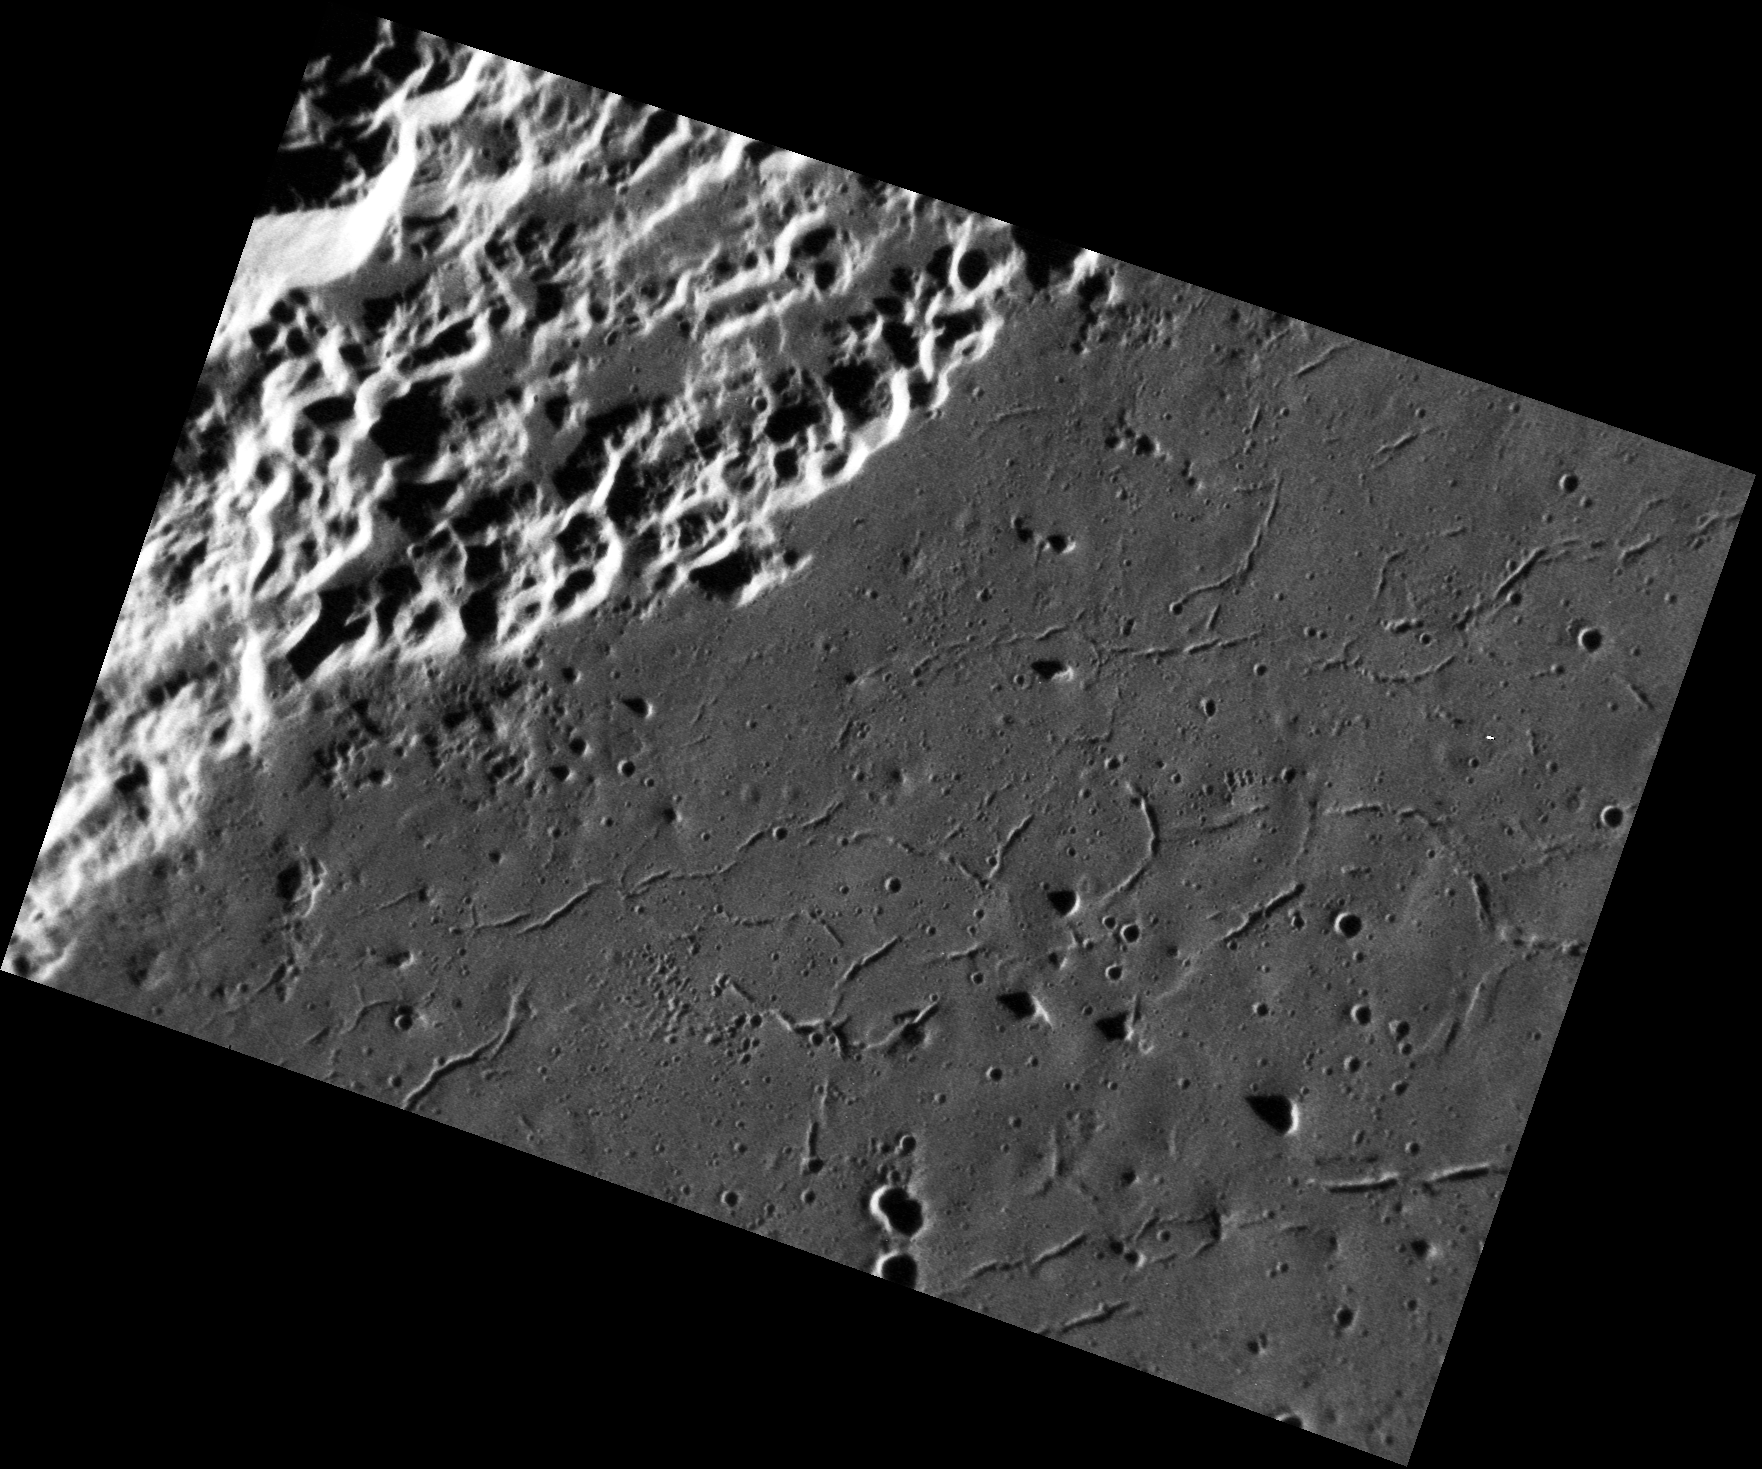

A Crack in the Floor

In this image, a portion of the 116 km- (73 mile-) diameter Abedin crater is visible. The floor of the crater is generally smooth, and hosts many small troughs that are interpreted to be graben. Graben form as the result of extensional (i.e. pull-apart) stresses, which in this case may have resulted from the cooling and solidification of either impact melt or volcanic fill inside Abedin, similar to that seen in other basins across Mercury.

This image was acquired as a high-resolution targeted observation. Targeted observations are images of a small area on Mercury’s surface at resolutions much higher than the 250-meter/pixel (820 feet/pixel) morphology base map or the 1-kilometer/pixel (0.6 miles/pixel) color base map. It is not possible to cover all of Mercury’s surface at this high resolution during MESSENGER’s one-year mission, but several areas of high scientific interest are generally imaged in this mode each week.

Date acquired: January 27, 2012
Image Mission Elapsed Time (MET): 236192195
Image ID: 1320489
Instrument: Narrow Angle Camera (NAC) of the Mercury Dual Imaging System (MDIS)
Center Latitude: 62.63°
Center Longitude: 348.5° E
Resolution: 21 meters/pixel
Scale: This image is 37 km (23 miles) wide from left corner to right corner
Incidence Angle: 80.6°
Emission Angle: 46.4°
Phase Angle: 127.1°

The MESSENGER spacecraft is the first ever to orbit the planet Mercury, and the spacecraft’s seven scientific instruments and radio science investigation are unraveling the history and evolution of the Solar System’s innermost planet. Visit the Why Mercury? section of this website to learn more about the key science questions that the MESSENGER mission is addressing. During the one-year primary mission, MDIS is scheduled to acquire more than 75,000 images in support of MESSENGER’s science goals.

These images are from MESSENGER, a NASA Discovery mission to conduct the first orbital study of the innermost planet, Mercury. For information regarding the use of images, see the MESSENGER image use policy.

Credit: NASA/Johns Hopkins University Applied Physics Laboratory/Carnegie Institution of Washington